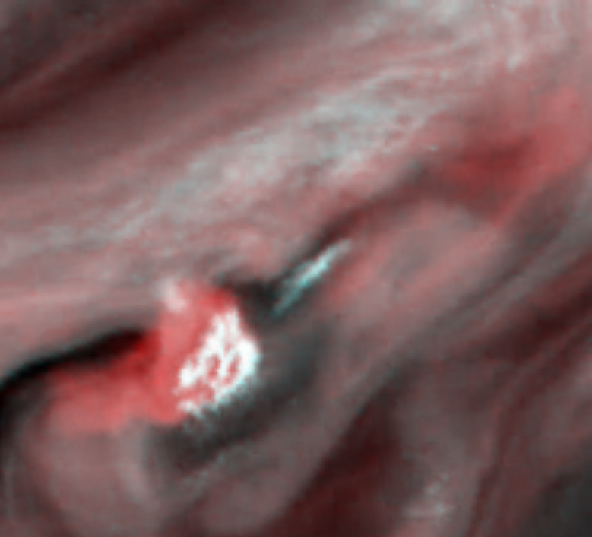

Water Cloud Thunderstorm Northwest of Great Red Spot

This false-color picture of a convective thunderstorm 10,000 kilometers (6,218 miles) northwest of Jupiter’s Great Red Spot was obtained by NASA’s Galileo spacecraft on June 26, 1996. The white cloud in the center is a tall, thick cloud 1,000 kilometers (620 miles) across, standing 25 kilometers (15 miles) higher than most of the surrounding clouds. Its base extends off to the left and appears red in this representation. This red color indicates that the cloud base is very deep in the atmosphere, about 50 kilometers (30 miles) below the surrounding clouds. Most of the wisps and features in Jupiter’s clouds are thick and thin ammonia clouds, forming at a pressure just less than Earth’s sea level pressure. On Jupiter, water is the only substance to form a cloud at a depth where the pressure is about five times the Earth’s sea level pressure. The red base of this thunderstorm is so deep that it can only be a water cloud.

In 1979 NASA’s Voyager spacecraft saw convective clouds of this type near the Great Red Spot. They erupted like this roughly once every 10 days and lasted a few days each. But Voyager’s cameras could not allow the determination of the storms’ altitude. It is thought that this storm is analogous to an Earth thunderstorm, with the cloud’s high, bright, white portion comparable to the familiar anvil cloud on Earth. Whether any rain or snow is falling below this cloud is unknown, but there are indications that similar storms on Jupiter have lightning in them. The most dramatic difference between this storm and typical thunderstorms on Earth is the scale. The anvil of this storm is 1,000 km (620 miles) across and 75 km (46 miles) high. On Earth, the largest anvils are 200 km (124 miles) across and 18 km (11 miles) high.

Light at different wavelengths penetrates to different depths in Jupiter’s atmosphere before being reflected by clouds. In this image, red represents data taken with the 756 nanometer (nm) filter, where Jupiter’s atmospheric gases are mostly transparent and the light penetrates deeply. Blue and green represent data taken with the 889 and 727 nm filters, respectively, where the gases in Jupiter’s atmosphere absorb strongly, so only high clouds can reflect the light. Thus, the blue and green areas depict higher clouds, while the red areas show deep clouds as well as higher clouds.

North is to the top of the picture, which was taken at a distance of 1.75 million kilometers (1.09 million miles) by Galileo’s onboard solid state imaging camera system. The image covers an area approximately 9,000 by 7,000 kilometers (5,580 by 4,340 miles).

JPL manages the Galileo mission for NASA’s Office of Space Science, Washington, DC.

Credit: NASA/JPL-Caltech